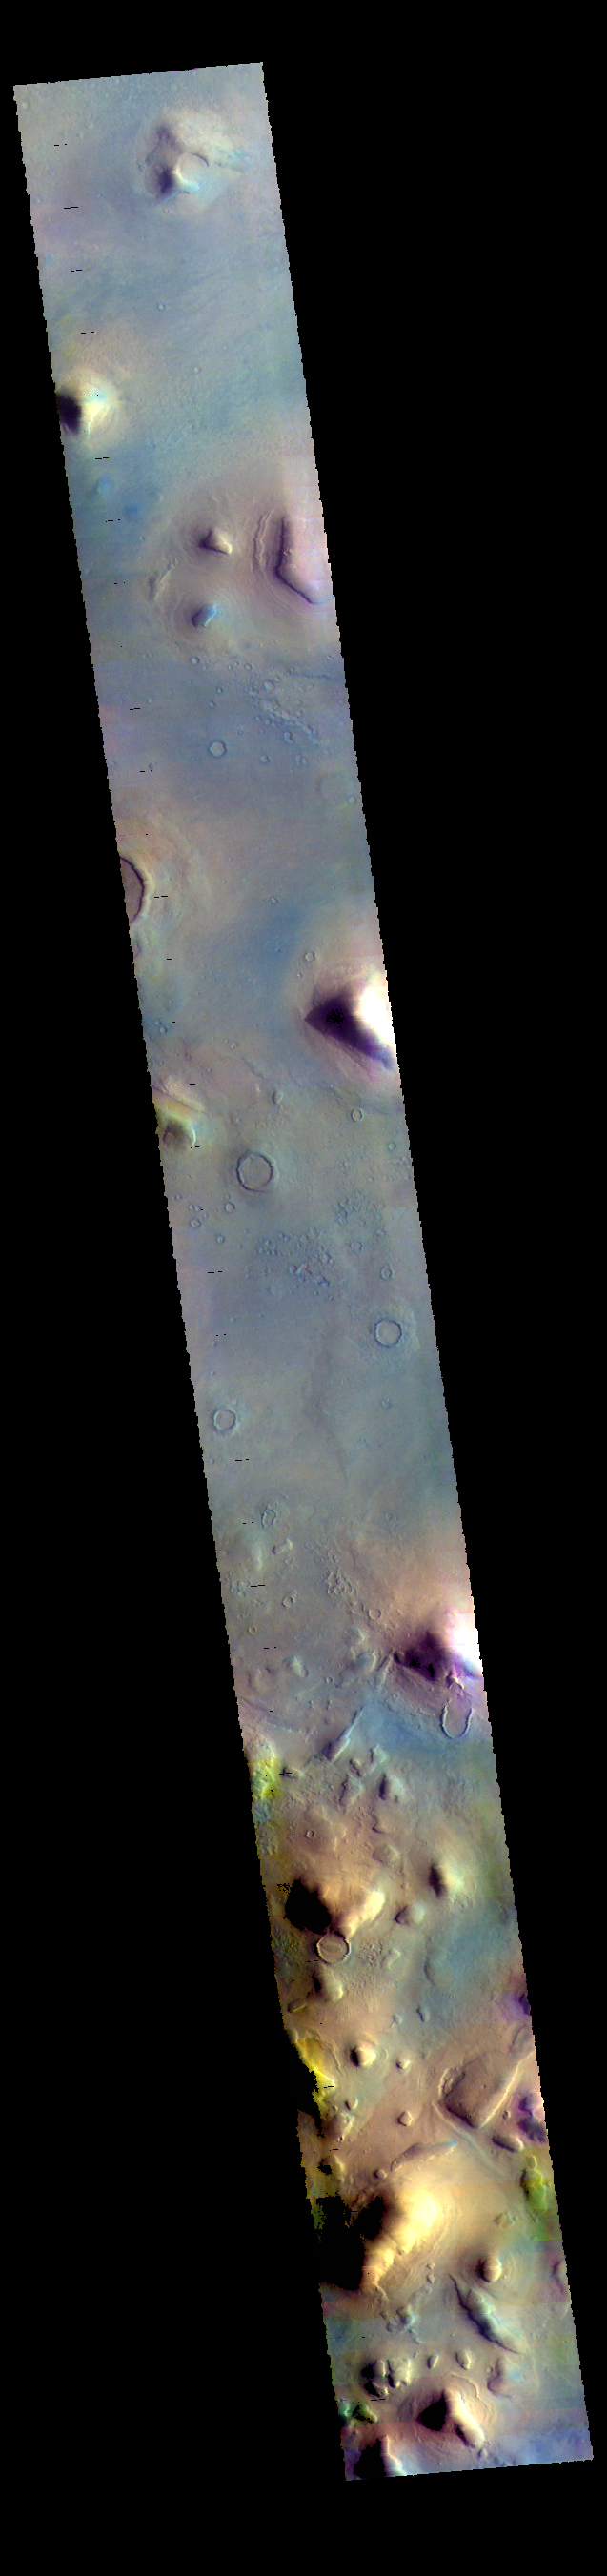

Protonilus Mensae – False Color

The hills in this VIS image are part of Protonilus Mensae. These hills, located between the relative highlands of Terra Sabaea and the lowlands of Vastitas Borealis, most likely formed by the erosion of Terra Sabaea surface. Several flow like features originating within the hills may have been created by glacial action.

The THEMIS VIS camera contains 5 filters. The data from different filters can be combined in multiple ways to create a false color image. These false color images may reveal subtle variations of the surface not easily identified in a single band image.

Credit: NASA/JPL-Caltech/ASU